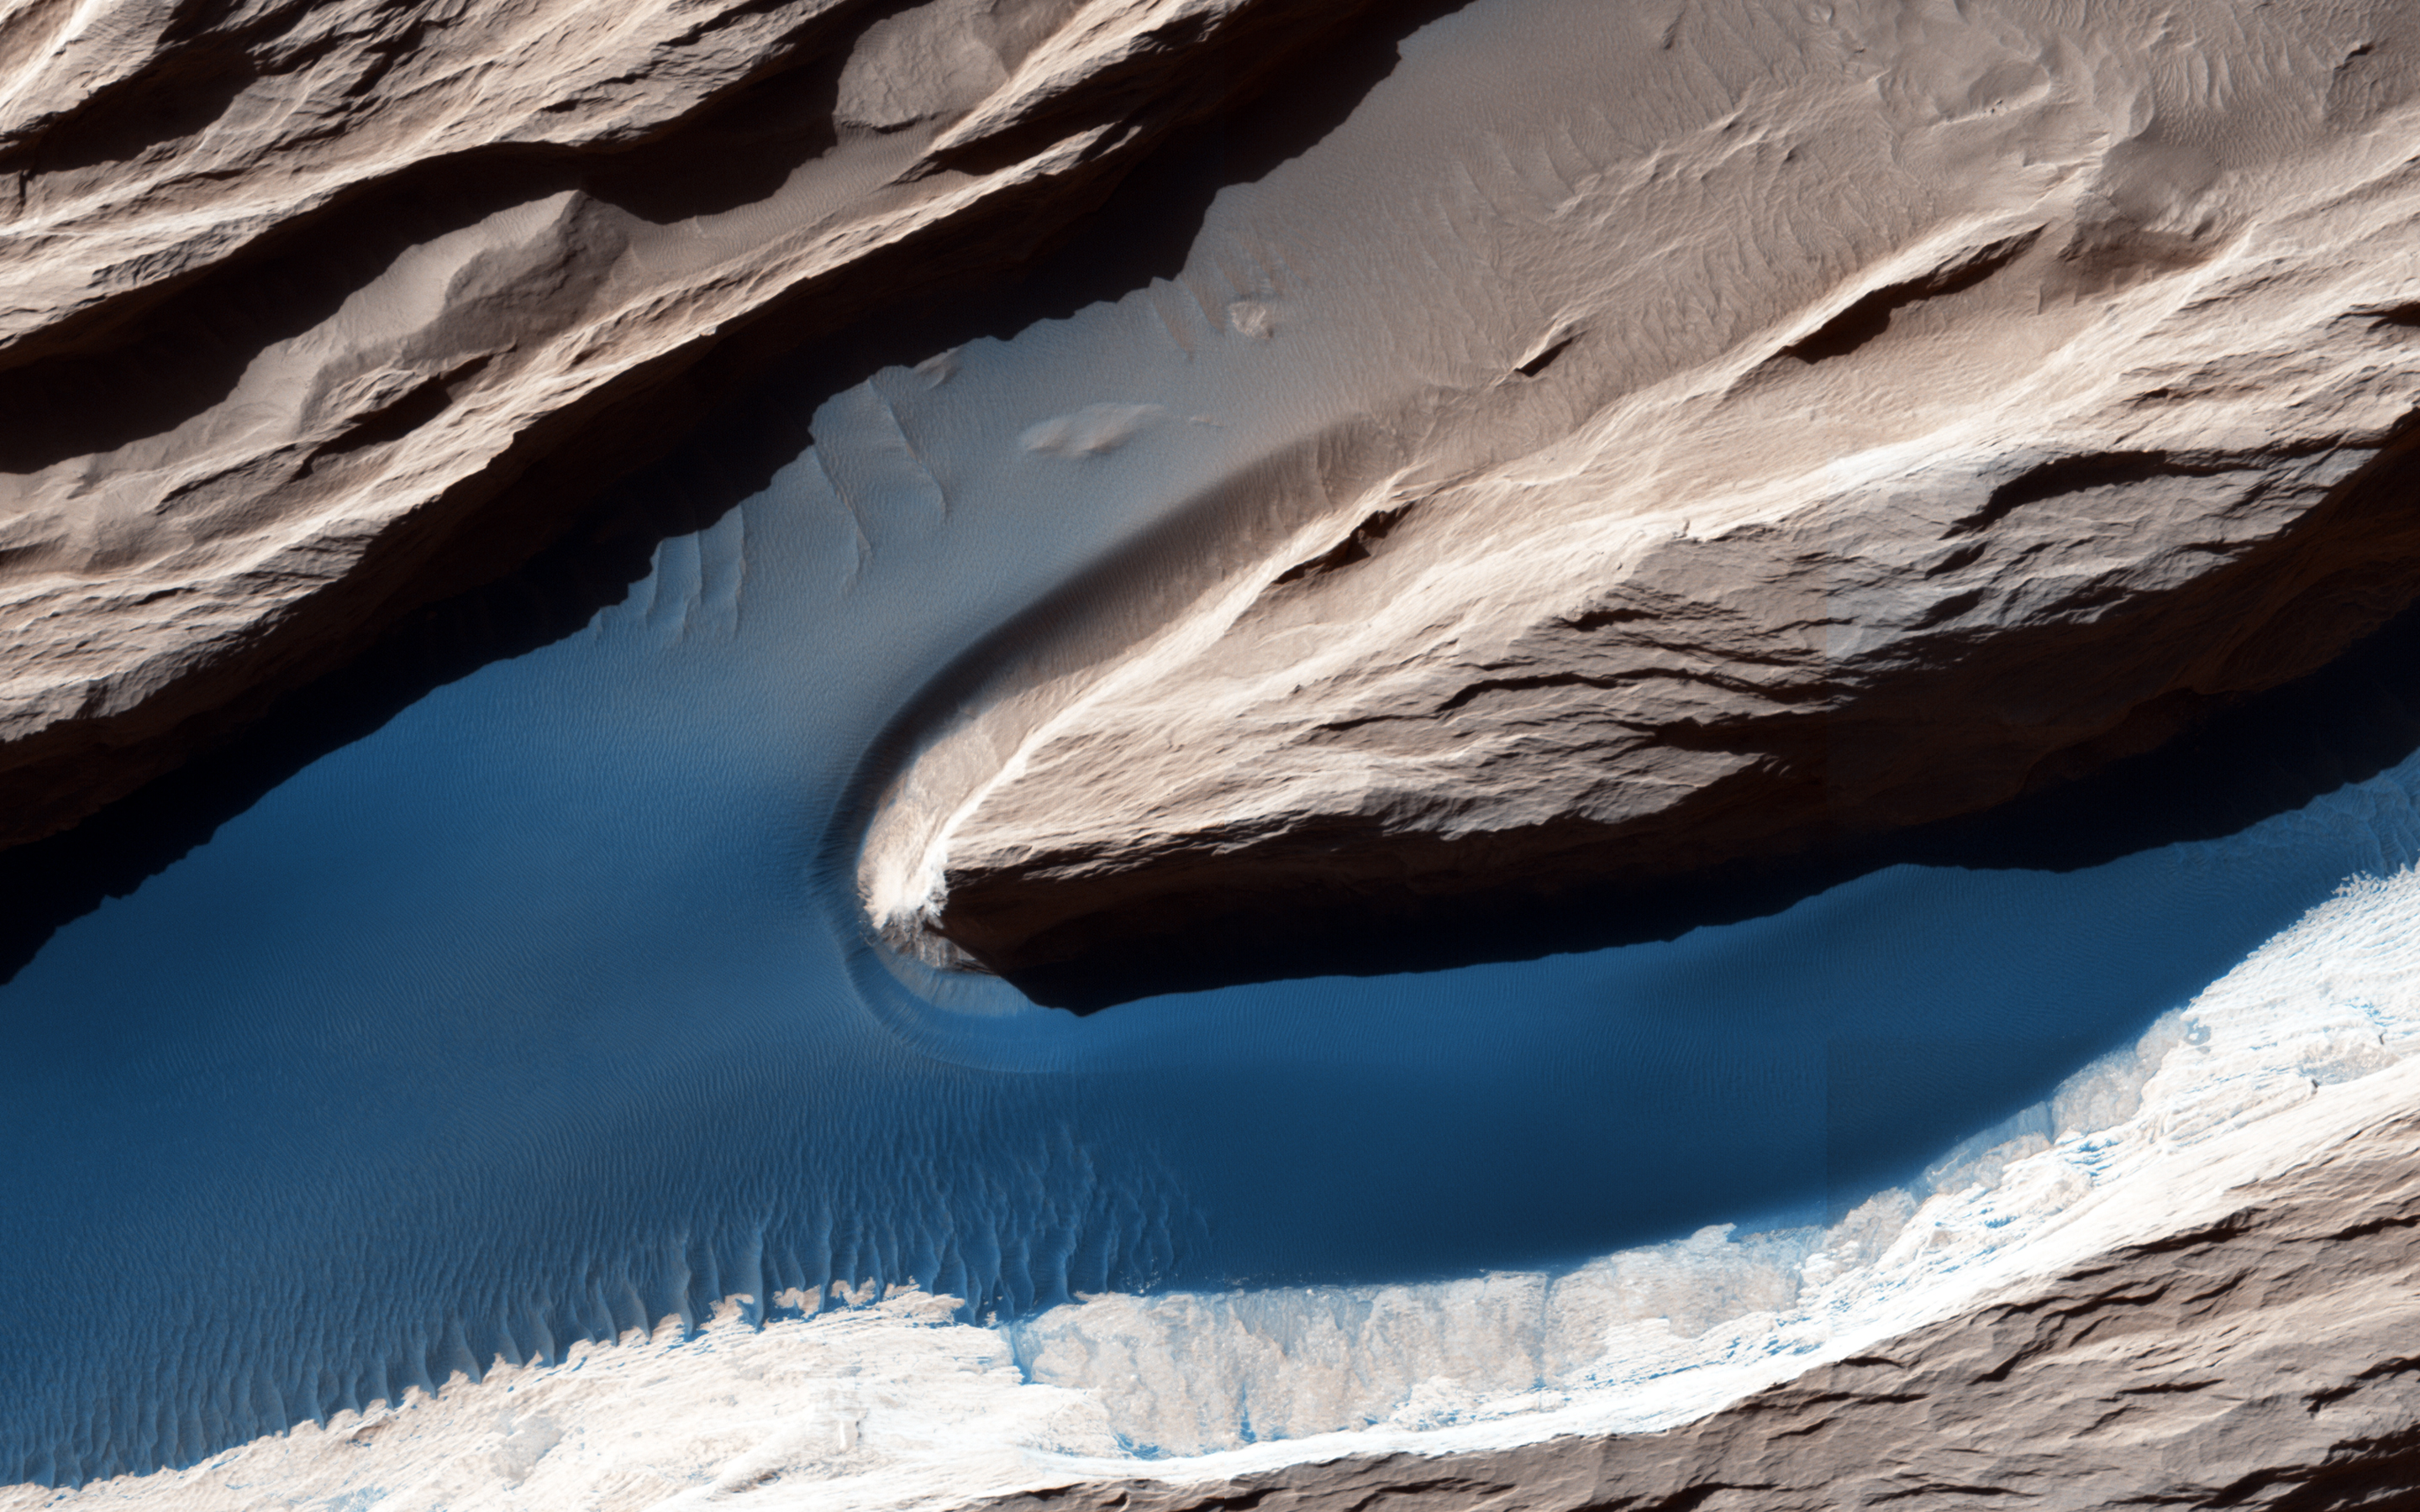

Wind at Work

Wind is one of the most active forces shaping Mars’ surface in today’s climate. The wind has carved the features we call “yardangs,” one of many in this scene, and deposited sand on the floor of shallow channels between them.

On the sand, the wind forms ripples and small dunes. In Mars’ thin atmosphere, light is not scattered much, so the shadows cast by the yardangs are sharp and dark. (Note: The cutout is not map-projected, so approximate north is down).

The University of Arizona, Tucson, operates HiRISE, which was built by Ball Aerospace & Technologies Corp., Boulder, Colo. NASA’s Jet Propulsion Laboratory, a division of the California Institute of Technology in Pasadena, manages the Mars Reconnaissance Orbiter Project for NASA’s Science Mission Directorate, Washington.

Credit: NASA/JPL-Caltech/Univ. of Arizona